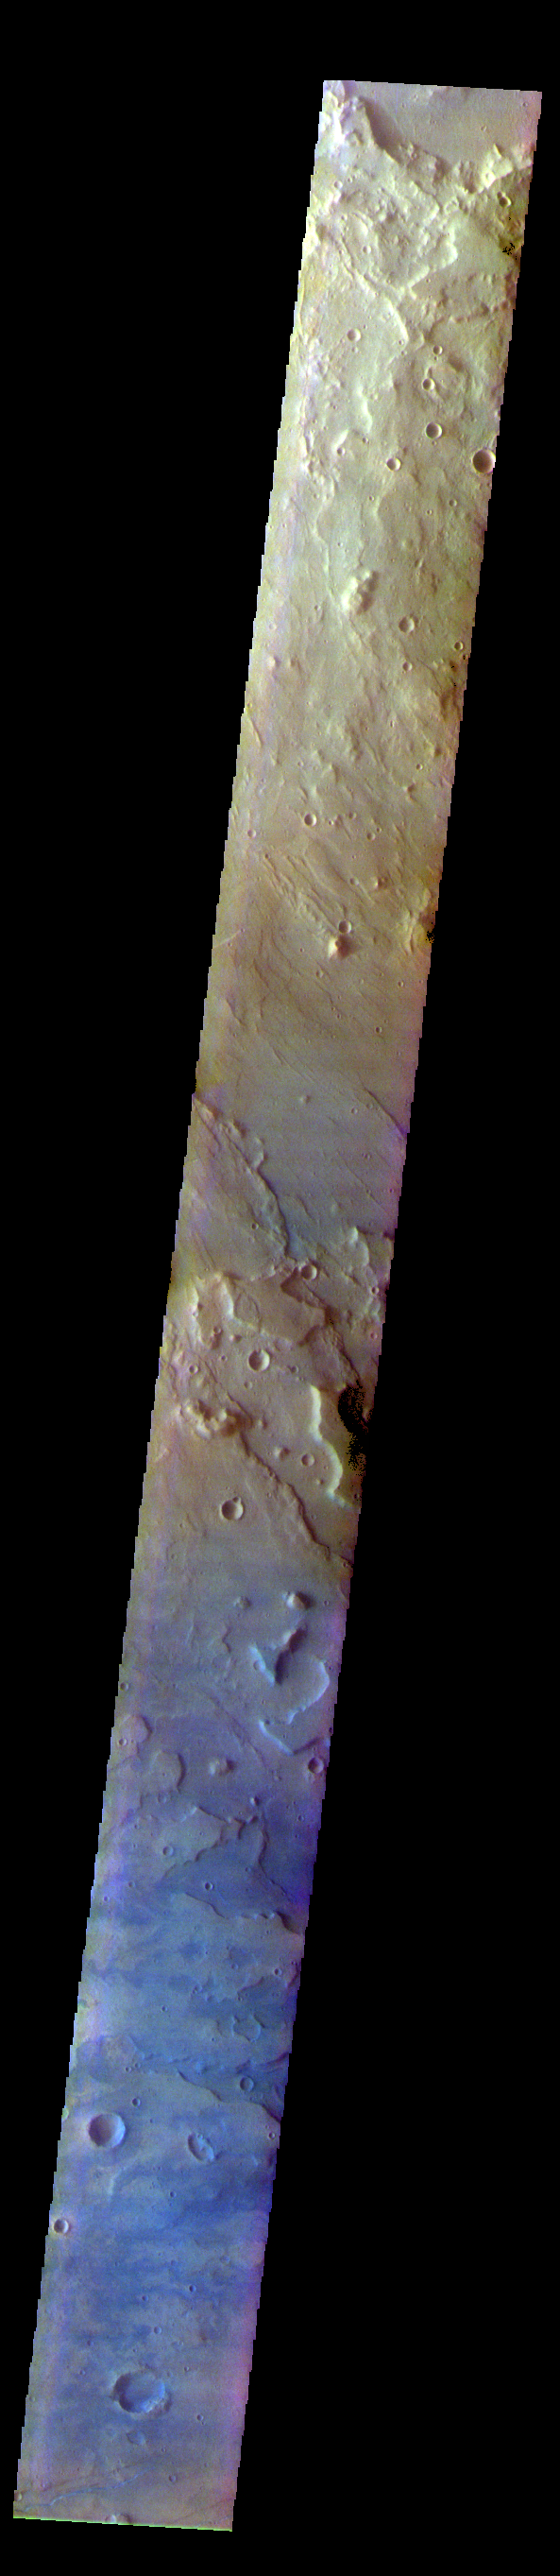

Terra Sirenum – False Color

The THEMIS VIS camera contains 5 filters. The data from different filters can be combined in multiple ways to create a false color image. These false color images may reveal subtle variations of the surface not easily identified in a single band image. Today’s false color image shows part of Terra Sirenum.

The THEMIS VIS camera is capable of capturing color images of the Martian surface using five different color filters. In this mode of operation, the spatial resolution and coverage of the image must be reduced to accommodate the additional data volume produced from using multiple filters. To make a color image, three of the five filter images (each in grayscale) are selected. Each is contrast enhanced and then converted to a red, green, or blue intensity image. These three images are then combined to produce a full color, single image. Because the THEMIS color filters don’t span the full range of colors seen by the human eye, a color THEMIS image does not represent true color. Also, because each single-filter image is contrast enhanced before inclusion in the three-color image, the apparent color variation of the scene is exaggerated. Nevertheless, the color variation that does appear is representative of some change in color, however subtle, in the actual scene. Note that the long edges of THEMIS color images typically contain color artifacts that do not represent surface variation.

Credit: NASA/JPL-Caltech/ASU